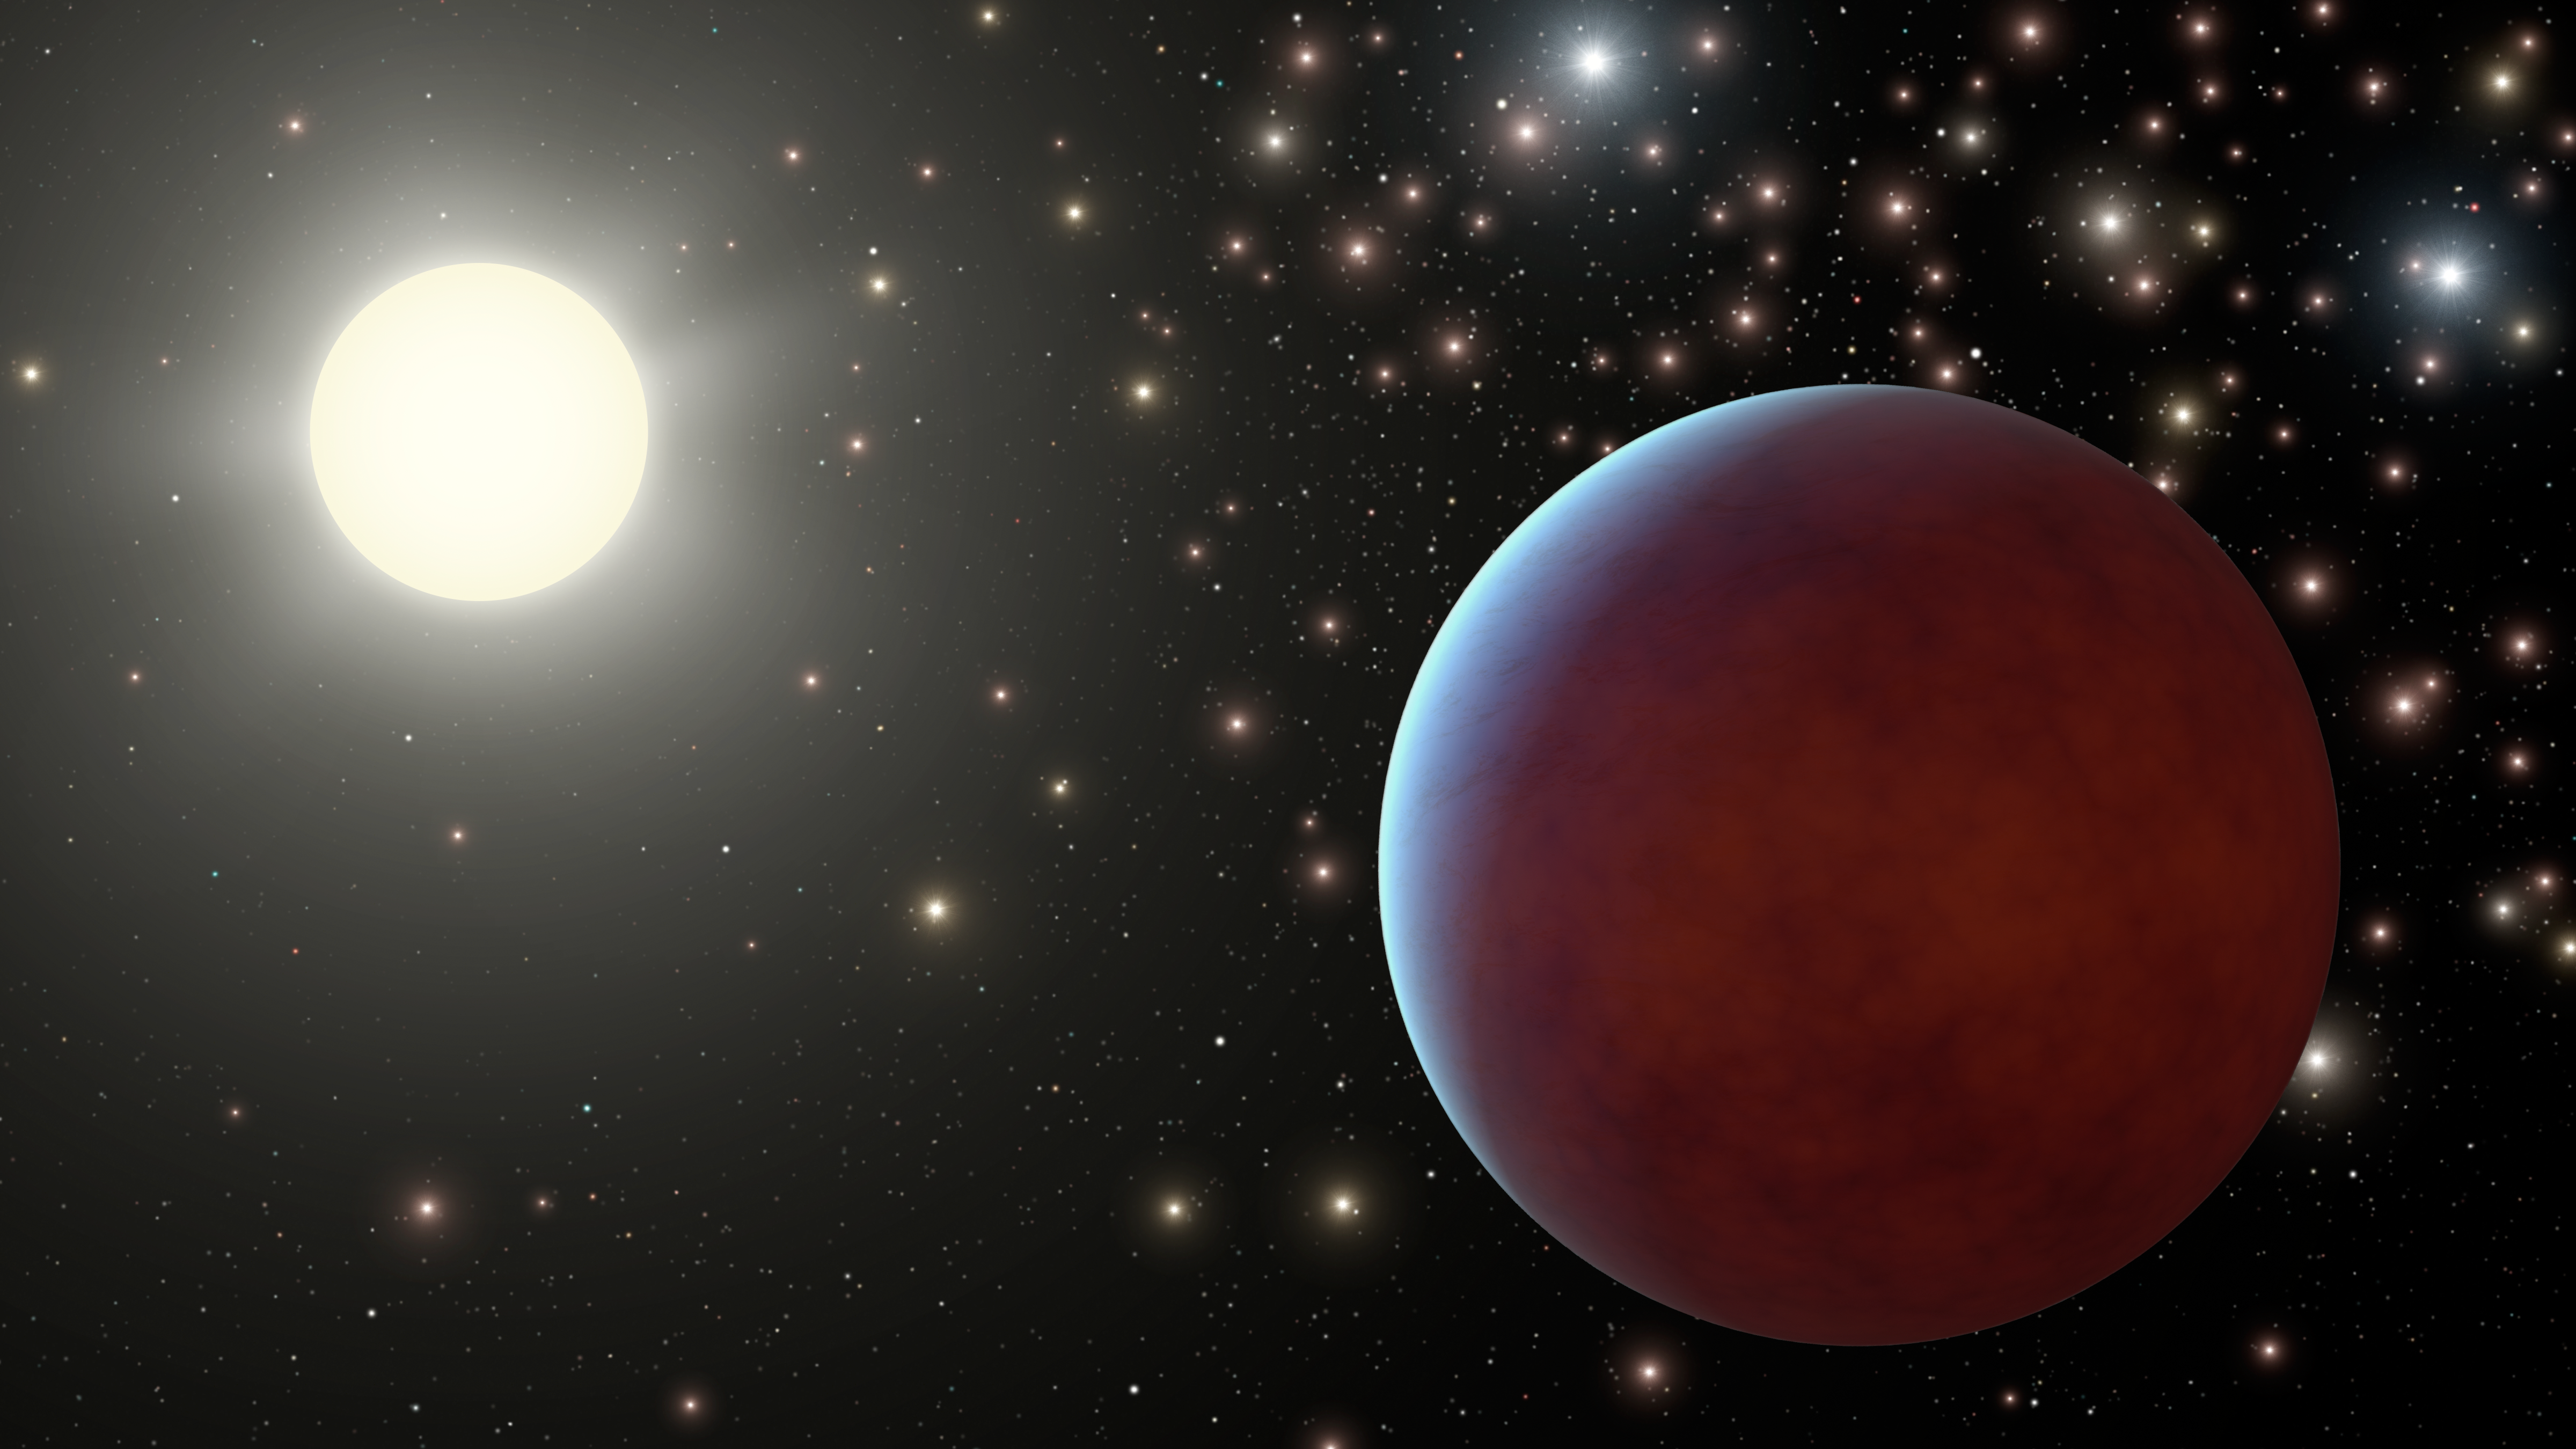

Starry Starry Skies (Artist’s Concept)

Astronomers have discovered two gas giant planets orbiting stars in the Beehive cluster, a collection of about 1,000 tightly packed stars. The planets are the first ever found around sun-like stars in a cluster of stars. Such planets, even though they are not habitable, would have skies filled with many bright stars as illustrated in this artist’s concept. A gas giant planet is shown to the right of its sun-like star, and all around, the stars of the Beehive cluster shine brightly in the dark.

Credit: NASA/JPL-Caltech